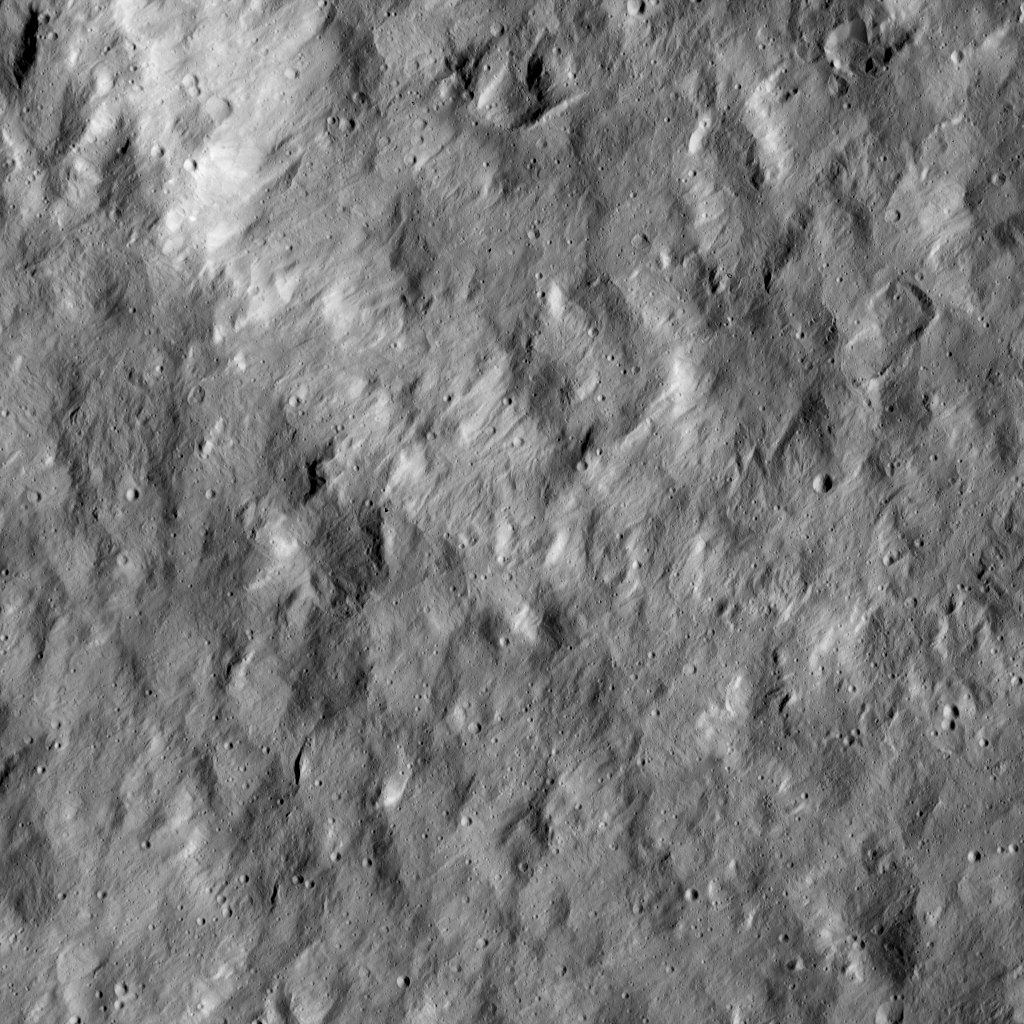

Dawn LAMO Image 69

This view from NASA’s Dawn spacecraft shows a scene from the northern hemisphere of Ceres, north of Occator Crater, which is home of the brightest area on the dwarf planet.

The image is centered at approximately 27 degrees north latitude, 247 degrees east longitude.

Dawn acquired this image on Feb. 16, 2016, from its low-altitude mapping orbit, at a distance of about 240 miles (385 kilometers) from the surface. The image resolution is 120 feet (35 meters) per pixel.

Dawn’s mission is managed by JPL for NASA’s Science Mission Directorate in Washington. Dawn is a project of the directorate’s Discovery Program, managed by NASA’s Marshall Space Flight Center in Huntsville, Alabama. UCLA is responsible for overall Dawn mission science. Orbital ATK, Inc., in Dulles, Virginia, designed and built the spacecraft. The German Aerospace Center, the Max Planck Institute for Solar System Research, the Italian Space Agency and the Italian National Astrophysical Institute are international partners on the mission team.

Credit: NASA/JPL-Caltech/UCLA/MPS/DLR/IDA